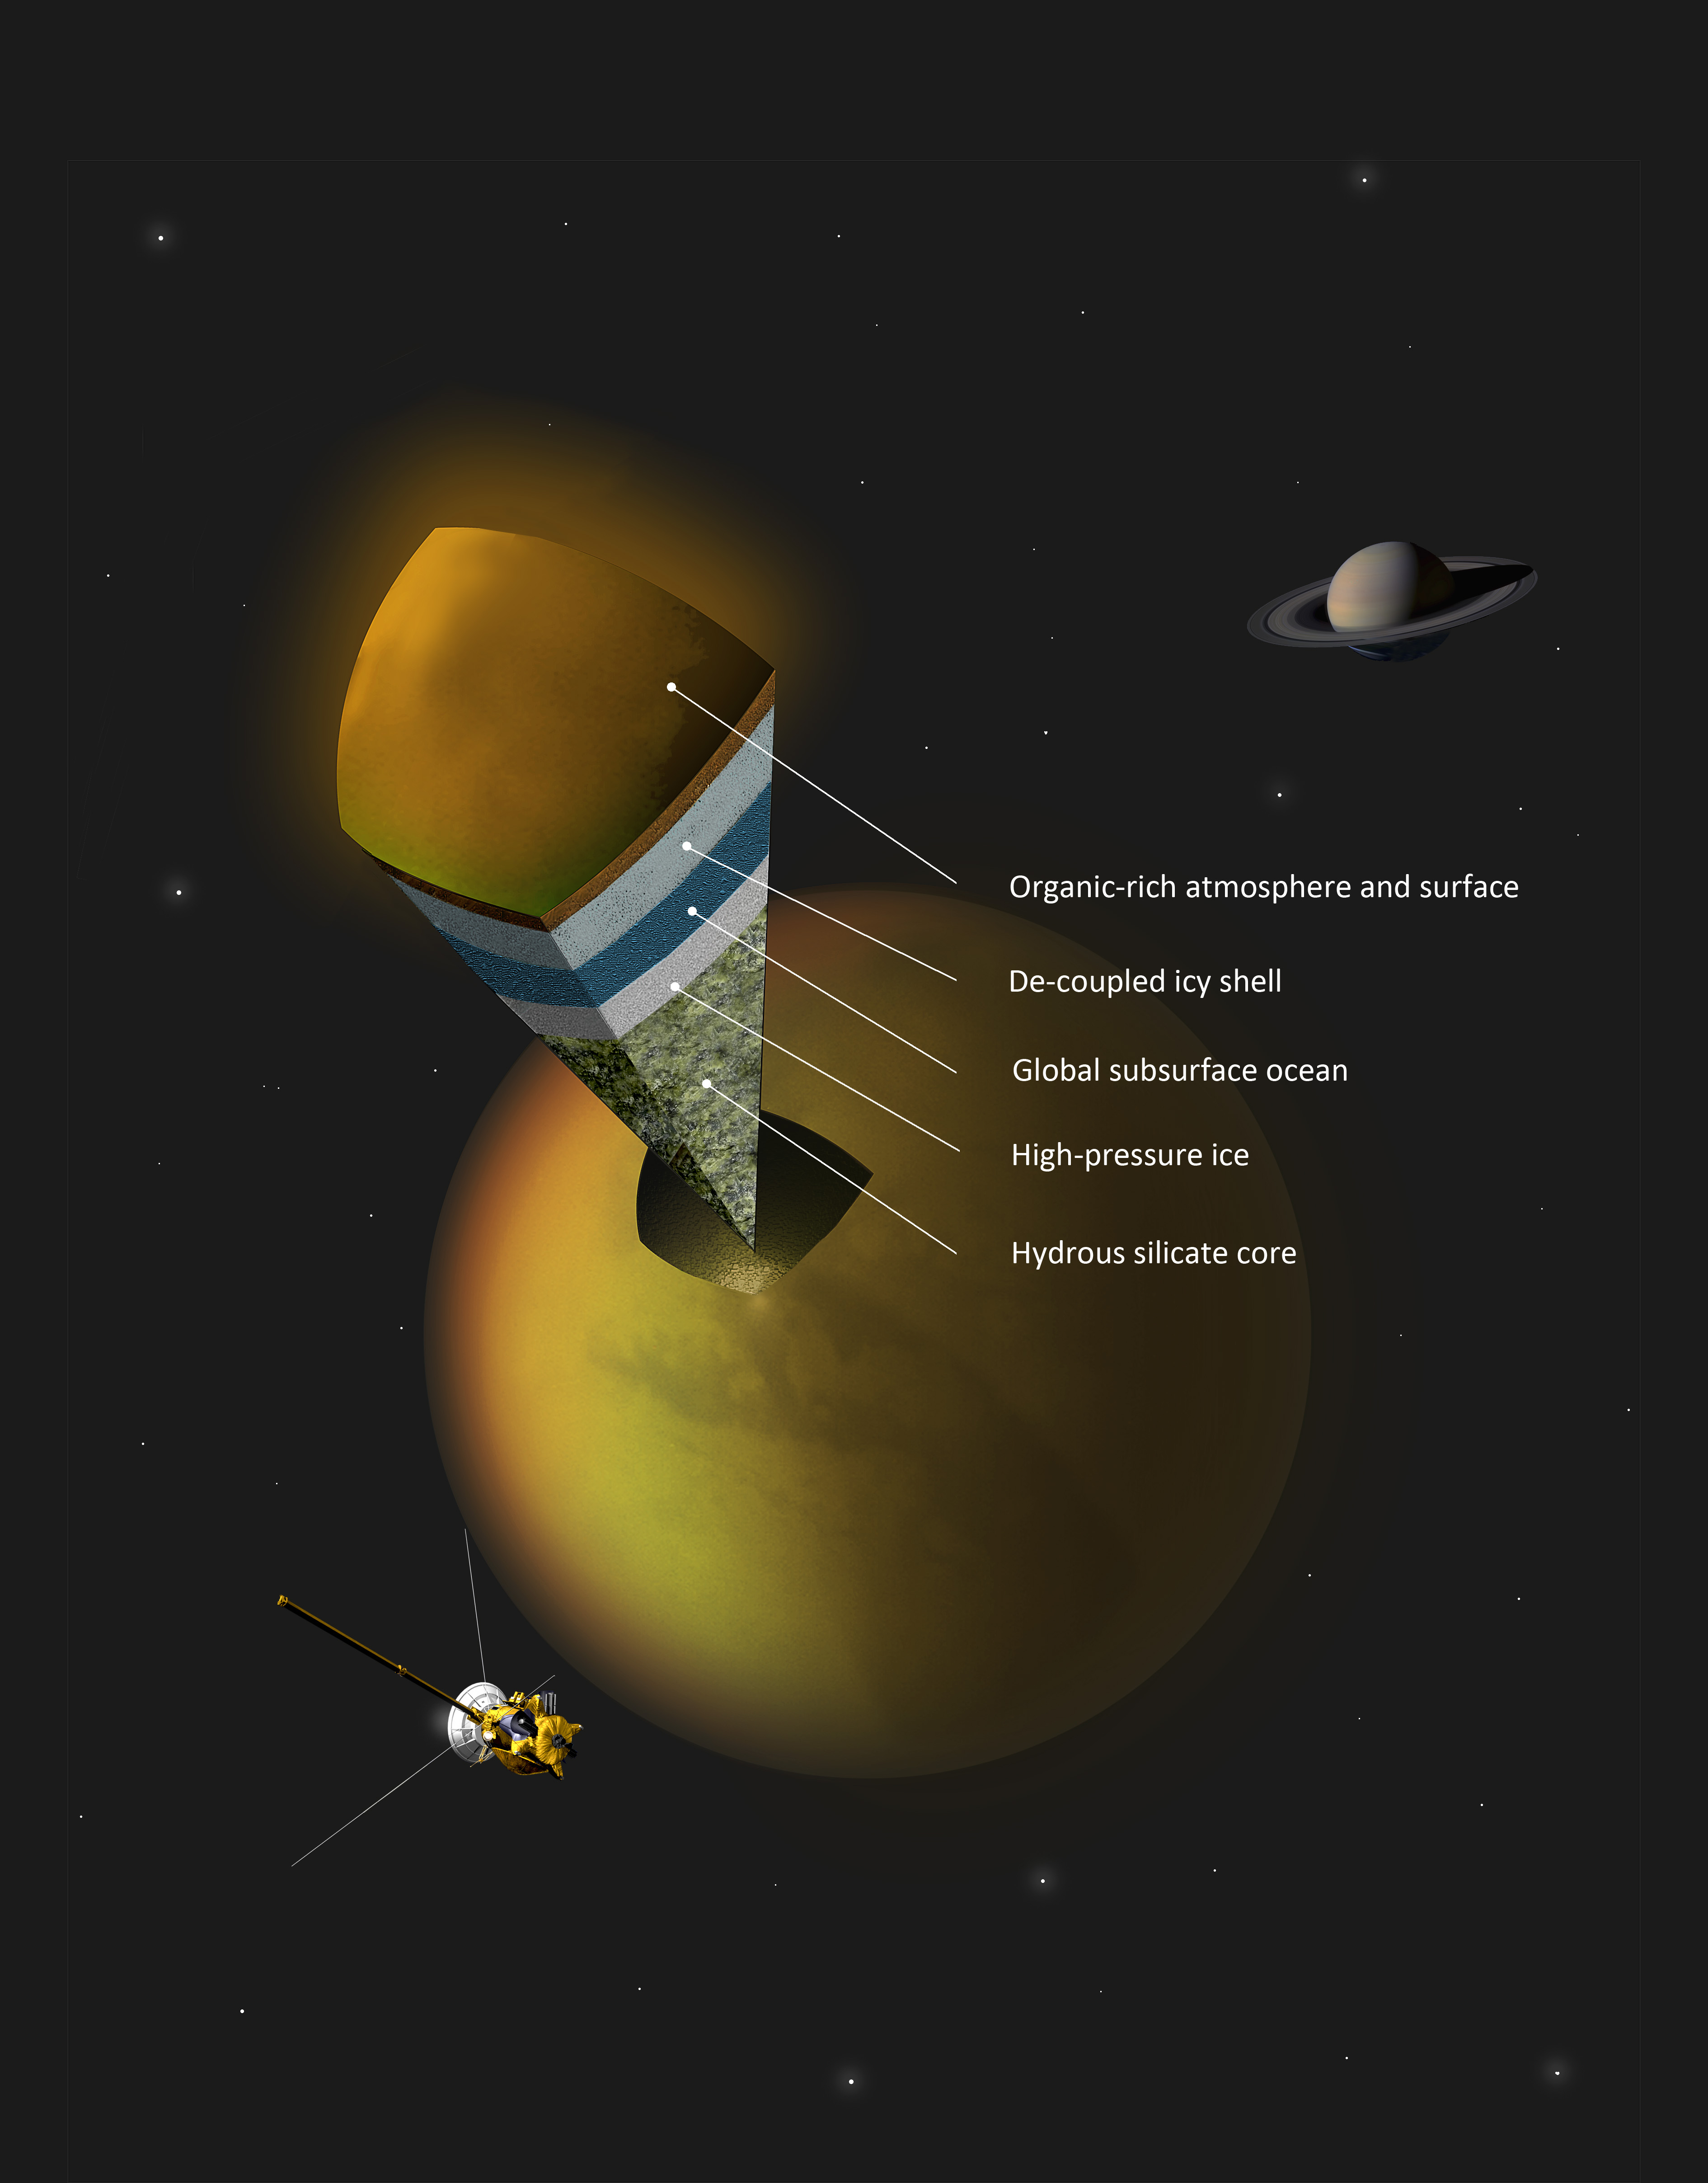

Inside Titan (Author’s Concept)

This artist’s concept shows a possible scenario for the internal structure of Titan, as suggested by data from NASA’s Cassini spacecraft. Scientists have been trying to determine what is under Titan’s organic-rich atmosphere and icy crust. Data from the radio science experiment make the strongest case yet for a global subsurface ocean, sitting above a subsurface layer of high-pressure ice and a water-infused silicate core.

Credit: NASA/JPL-Caltech